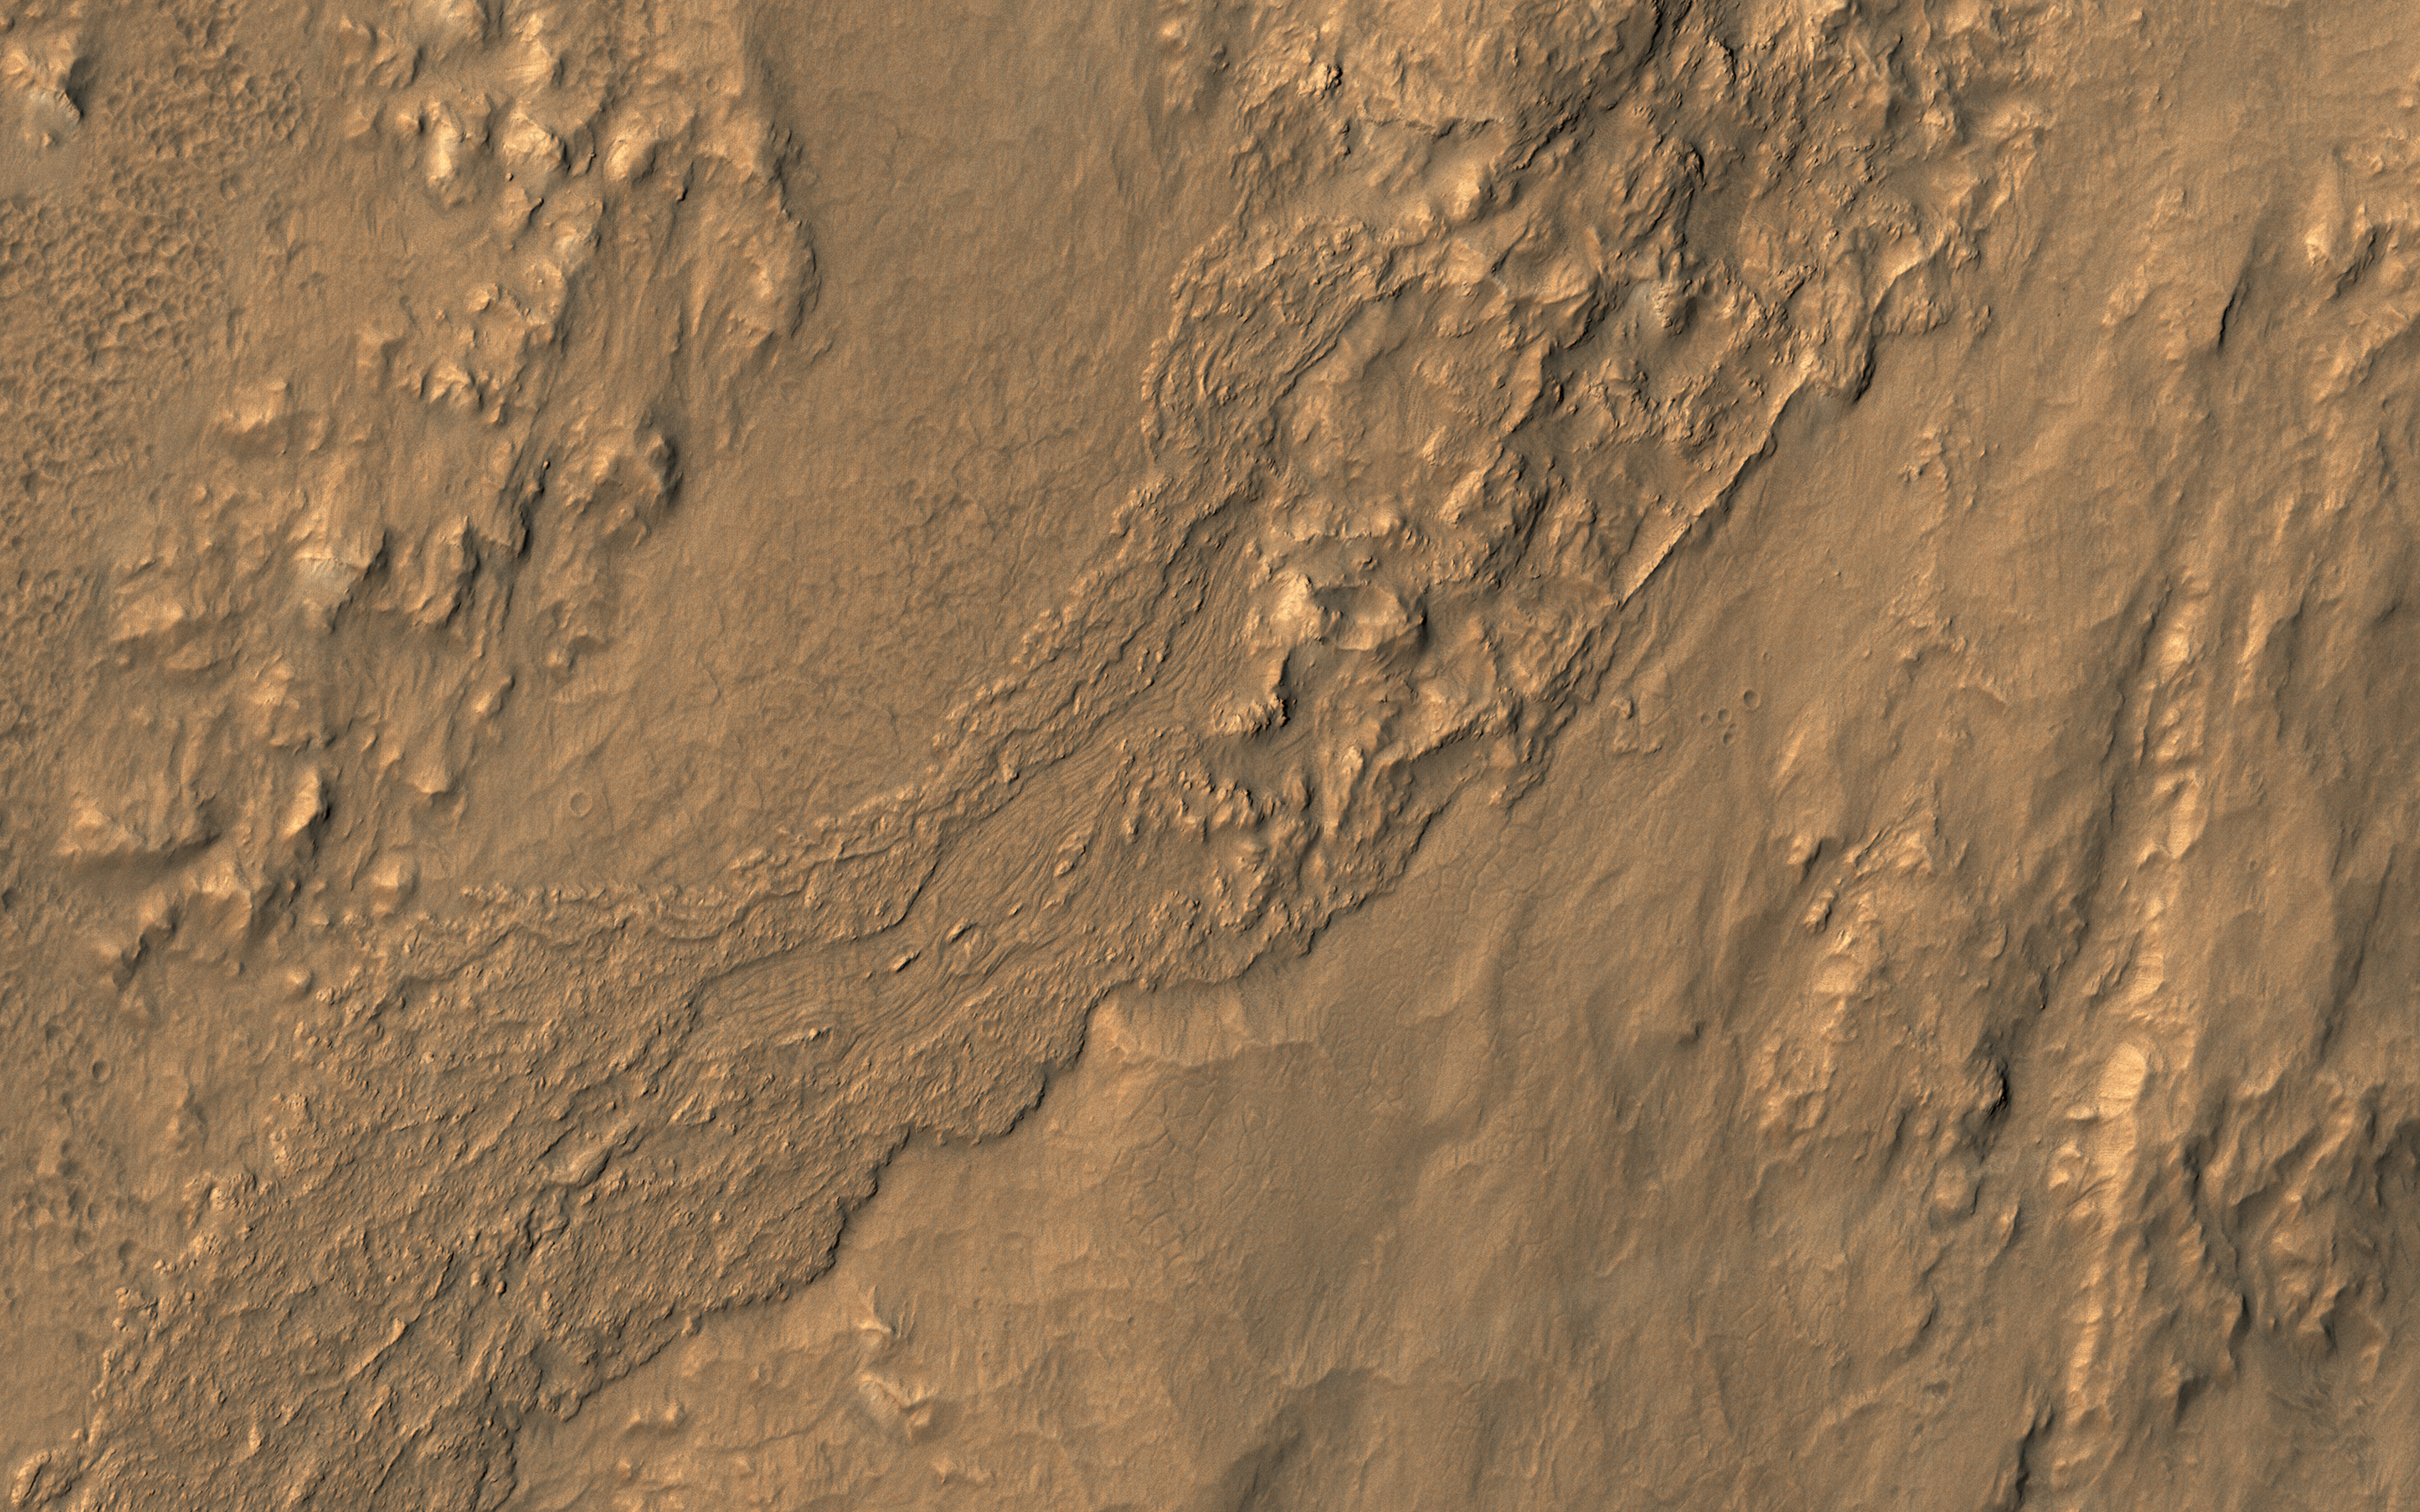

Flow on the Rim of Tooting Crater

This oblique view from NASA’s Mars Reconnaissance Orbiter shows a small part of the near-rim ejecta from Tooting Crater. The flow extending from upper left to lower right looks much like a typical lava flow, but doesn’t emanate from a volcanic vent.

Instead, this must be either melted rock from the impact event, or a wet debris flow from melting of ice. The surface is dusty so color variations are minor.

This is a stereo pair with ESP_016135_2030.

The map is projected here at a scale of 25 centimeters (9.8 inches) per pixel. [The original image scale is 32.6 centimeters (12.8 inches) per pixel (with 1 x 1 binning); objects on the order of 98 centimeters (38.6 inches) across are resolved.] North is up.

The University of Arizona, Tucson, operates HiRISE, which was built by Ball Aerospace & Technologies Corp., Boulder, Colo. NASA’s Jet Propulsion Laboratory, a division of Caltech in Pasadena, California, manages the Mars Reconnaissance Orbiter Project for NASA’s Science Mission Directorate, Washington.

Credit: NASA/JPL-Caltech/Univ. of Arizona